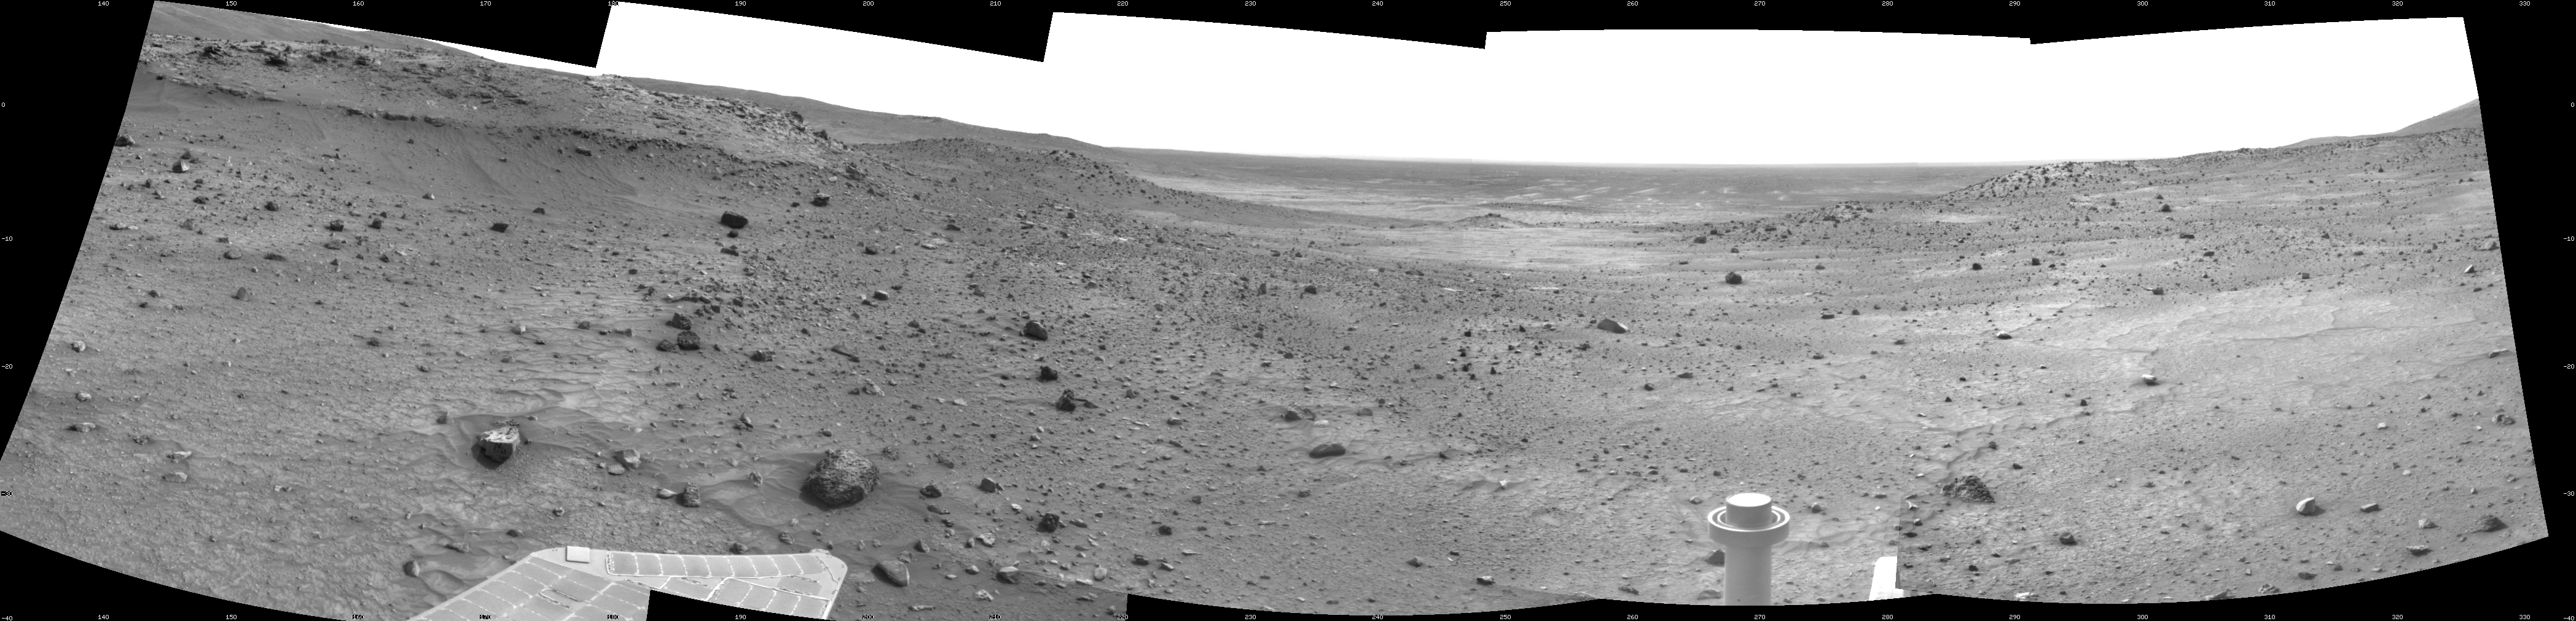

New Record Five-Wheel Drive, Spirit’s Sol 1856

NASA’s Mars Exploration Rover Spirit used its navigation camera to take the images that have been combined into this stereo, 180-degree view of the rover’s surroundings during the 1,856th Martian day, or sol, of Spirit’s surface mission (March 23, 2009). The center of the view is toward the west-southwest.

The rover had driven 25.82 meters (84.7 feet) west-northwestward earlier on Sol 1856. This is the longest drive on Mars so far by a rover using only five wheels. Spirit lost the use of its right-front wheel in March 2006. Before Sol 1856, the farthest Spirit had covered in a single sol’s five-wheel drive was 24.83 meters (81.5 feet), on Sol 1363 (Nov. 3, 2007).

The Sol 1856 drive made progress on a route planned for taking Spirit around the western side of the low plateau called “Home Plate.” A portion of the northwestern edge of Home Plate is prominent in the left quarter of this image, toward the south.

This view is presented as a cylindrical projection with geometric seam correction.

Credit: NASA/JPL-Caltech